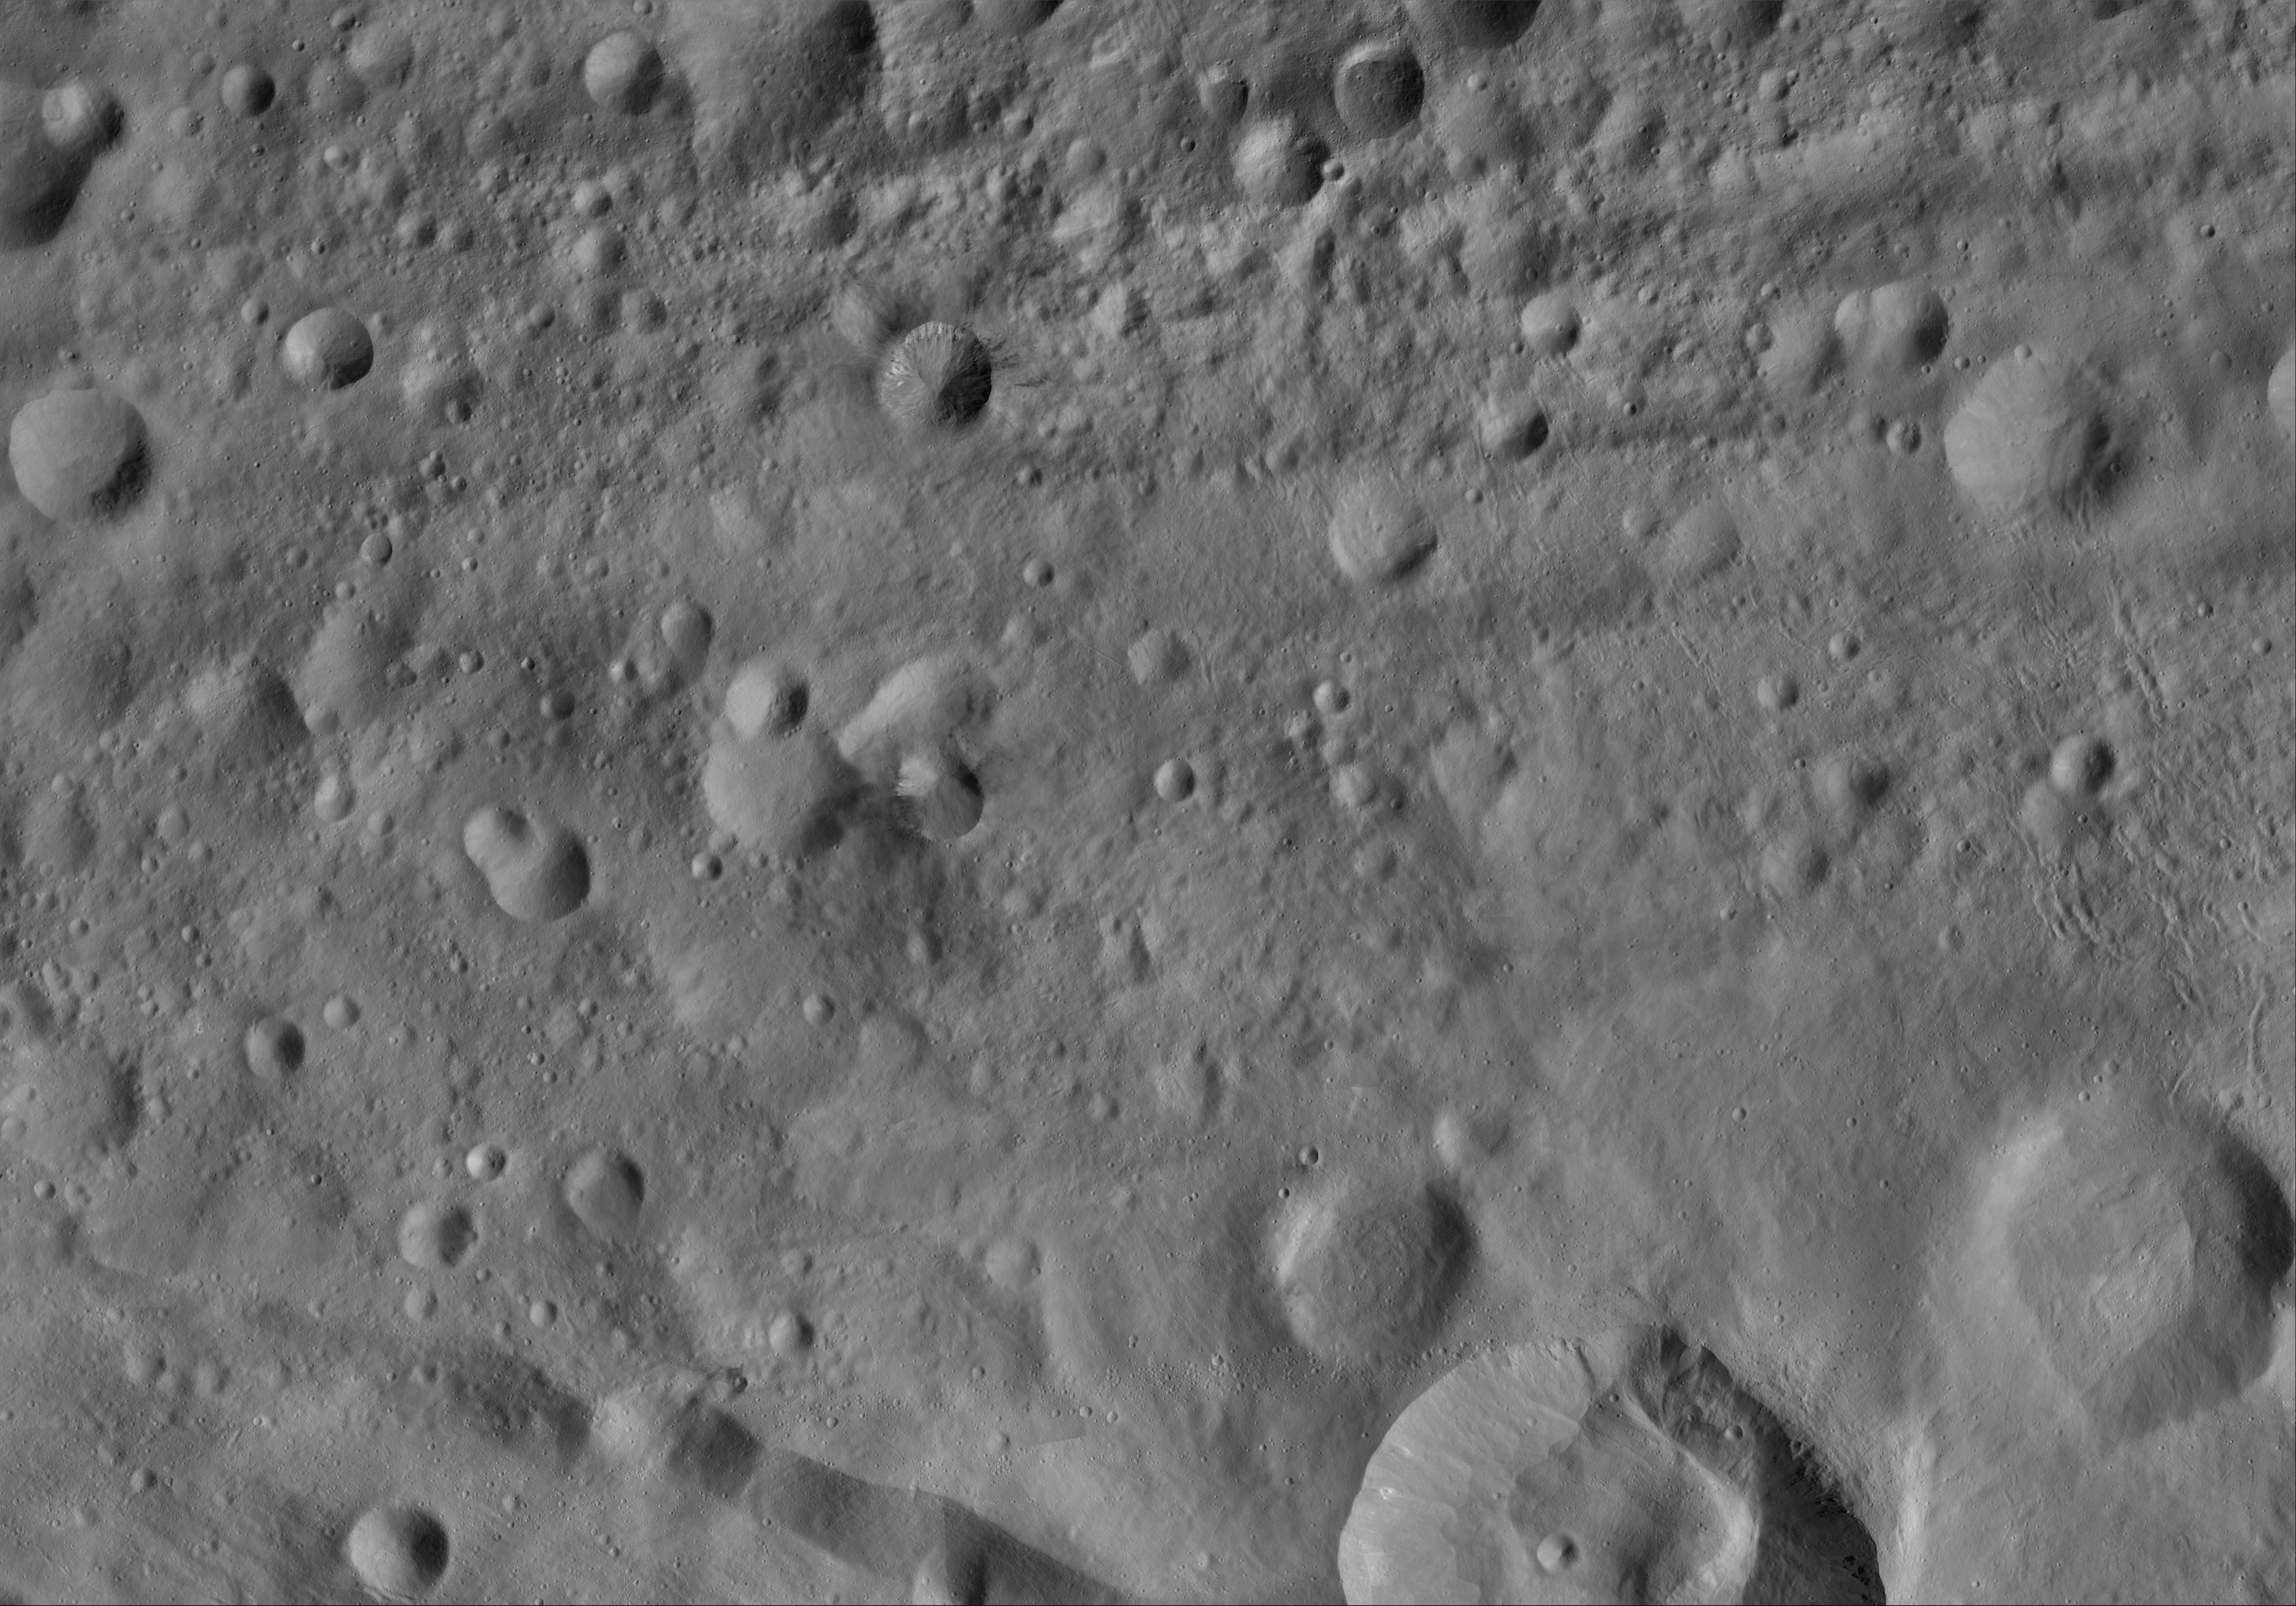

Rubria AV-L-16

This image from the atlas of the giant asteroid Vesta was created from images taken as NASA’s Dawn mission flew around the object, also known as a protoplanet. The set of maps was created from mosaics of10,000 images from Dawn’s framing camera instrument, taken at a low altitude of about 130 miles (210 kilometers). This map is mostly at a scale about that of regional road touring maps, where every inch of map is equivalent to a little more than 3 miles of asteroid (one centimeter equals 2 kilometers).

The full atlas and full resolution file can be viewed at PIA17480. Also available is the PDF file for Rubria.

The Dawn mission to Vesta and Ceres is managed by NASA’s Jet Propulsion Laboratory, a division of the California Institute of Technology in Pasadena, for NASA’s Science Mission Directorate, Washington. The University of California, Los Angeles, is responsible for overall Dawn mission science. The Dawn framing cameras were developed and built under the leadership of the Max Planck Institute for Solar System Research, Katlenburg-Lindau, Germany, with significant contributions by DLR German Aerospace Center, Institute of Planetary Research, Berlin, and in coordination with the Institute of Computer and Communication Network Engineering, Braunschweig. The framing camera project is funded by the Max Planck Society, DLR and NASA.

Credit: NASA/JPL-Caltech/UCLA/MPS/DLR/IDA